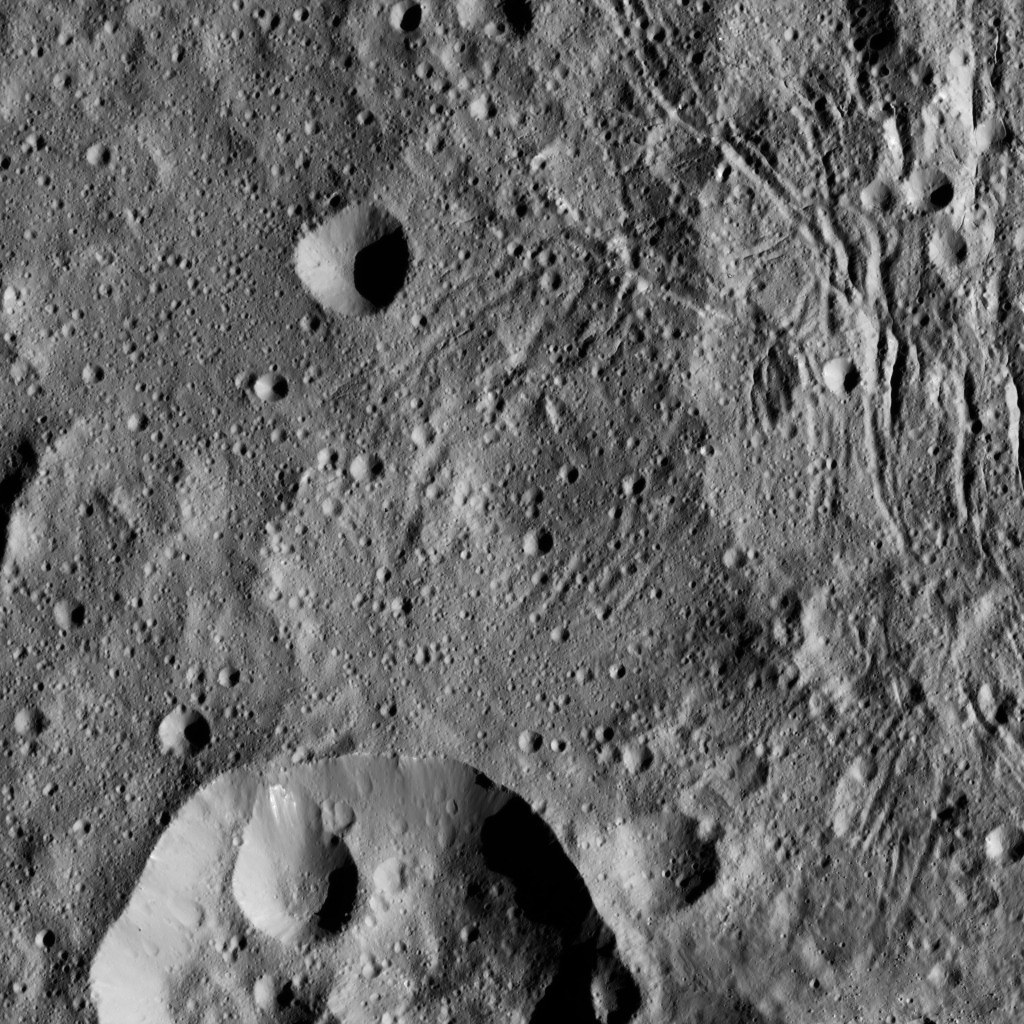

Dawn LAMO Image 195

This image from NASA’s Dawn spacecraft shows part of Lono Crater (at bottom) within the giant Yalode impact basin on Ceres. Lono is 12 miles (20 kilometers) wide, and Yalode is 160 miles (260 kilometers) in diameter. A video featuring Yalode can be seen in PIA20019.

The image is centered at 34 degrees south latitude, 303 degrees east longitude.

Dawn took this image on June 7, 2016, from its low-altitude mapping orbit, at a distance of about 240 miles (385 kilometers) above the surface. The image resolution is 120 feet (35 meters) per pixel.

Dawn’s mission is managed by JPL for NASA’s Science Mission Directorate in Washington. Dawn is a project of the directorate’s Discovery Program, managed by NASA’s Marshall Space Flight Center in Huntsville, Alabama. UCLA is responsible for overall Dawn mission science. Orbital ATK, Inc., in Dulles, Virginia, designed and built the spacecraft. The German Aerospace Center, the Max Planck Institute for Solar System Research, the Italian Space Agency and the Italian National Astrophysical Institute are international partners on the mission team.

Credit: NASA/JPL-Caltech/UCLA/MPS/DLR/IDA